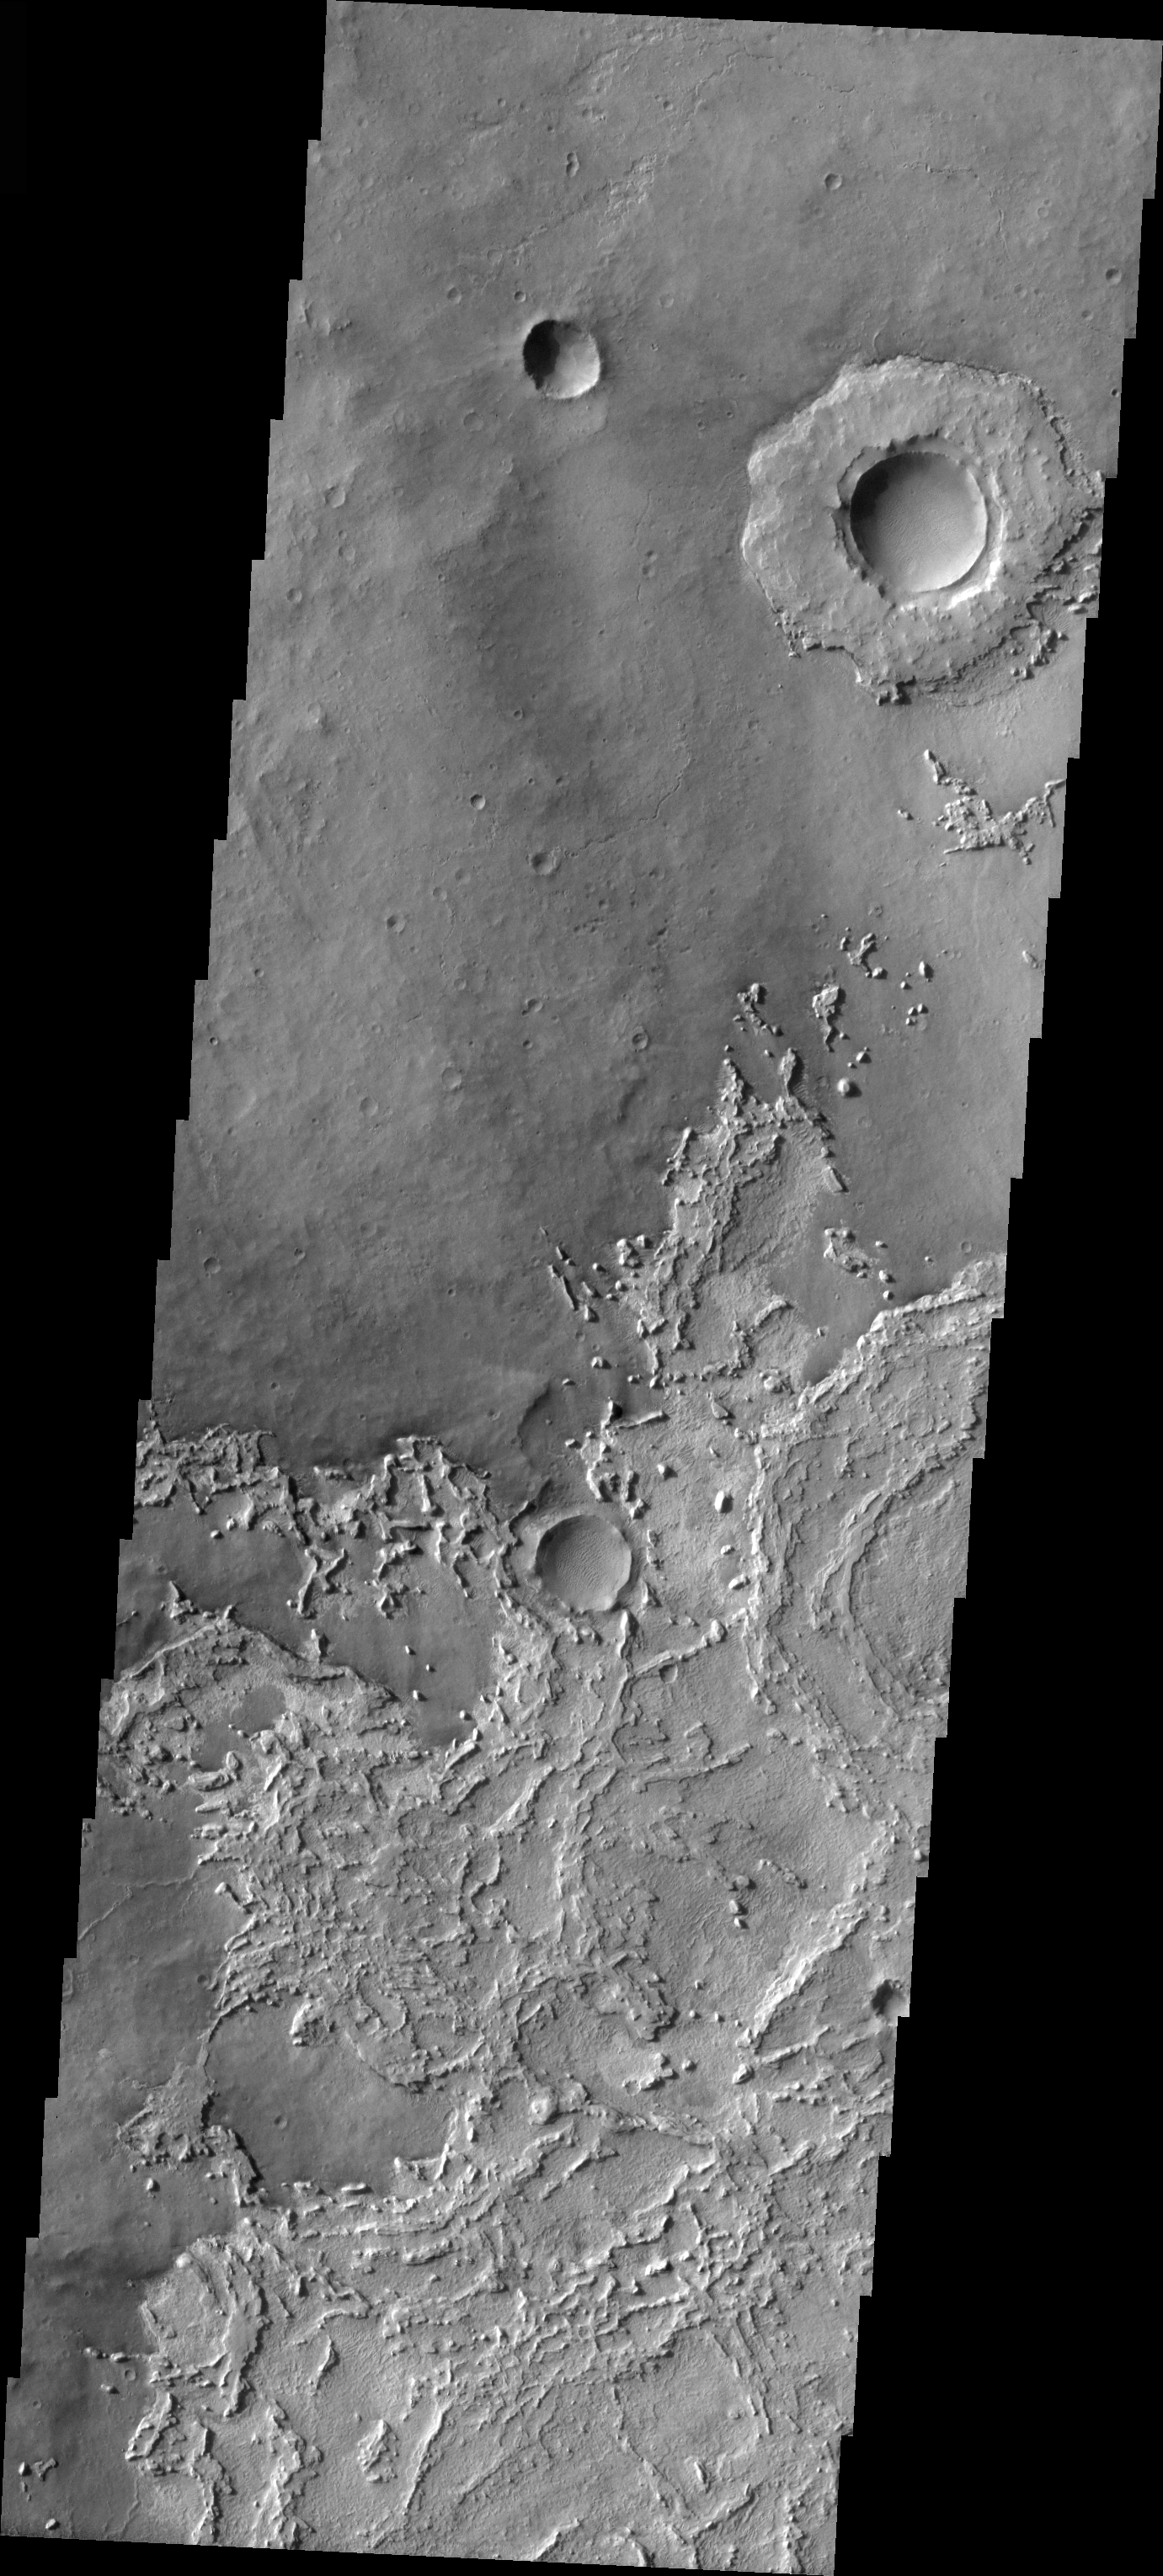

Exhumed Crater

Released 17 March 2004

The Odyssey spacecraft has completed a full Mars year of observations of the red planet. For the next several weeks the Image of the Day will look back over this first mars year. It will focus on four themes: 1) the poles – with the seasonal changes seen in the retreat and expansion of the caps; 2) craters – with a variety of morphologies relating to impact materials and later alteration, both infilling and exhumation; 3) channels – the clues to liquid surface flow; and 4) volcanic flow features. While some images have helped answer questions about the history of Mars, many have raised new questions that are still being investigated as Odyssey continues collecting data as it orbits Mars.

This daytime VIS image was collected on December 12, 2002 during the northern summer season. The crater at the upper right was once buried, and is now being exhumed.

Image information: VIS instrument. Latitude 4.9, Longitude 357 East (3 West). 19 meter/pixel resolution.

Note: this THEMIS visual image has not been radiometrically nor geometrically calibrated for this preliminary release. An empirical correction has been performed to remove instrumental effects. A linear shift has been applied in the cross-track and down-track direction to approximate spacecraft and planetary motion. Fully calibrated and geometrically projected images will be released through the Planetary Data System in accordance with Project policies at a later time.

NASA’s Jet Propulsion Laboratory manages the 2001 Mars Odyssey mission for NASA’s Office of Space Science, Washington, D.C. The Thermal Emission Imaging System (THEMIS) was developed by Arizona State University, Tempe, in collaboration with Raytheon Santa Barbara Remote Sensing. The THEMIS investigation is led by Dr. Philip Christensen at Arizona State University. Lockheed Martin Astronautics, Denver, is the prime contractor for the Odyssey project, and developed and built the orbiter. Mission operations are conducted jointly from Lockheed Martin and from JPL, a division of the California Institute of Technology in Pasadena.

Credit: NASA/JPL/Arizona State University